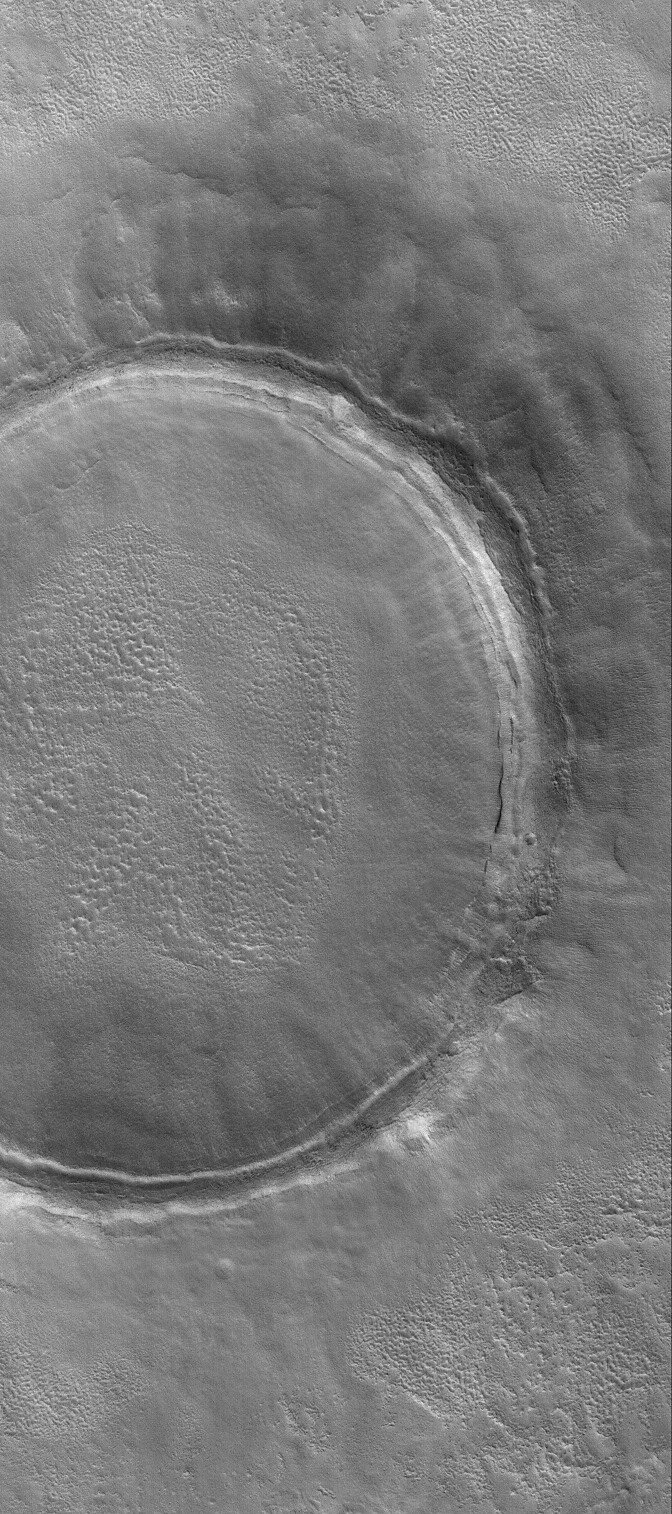

Crater in Utopia

23 March 2004
Craters of the martian northern plains tend to be somewhat shallow because material has filled them in. Their ejecta blankets, too, are often covered by younger materials. This Mars Global Surveyor (MGS) Mars Orbiter Camera (MOC) image shows an example–a crater in Utopia Planitia near 43.7°N, 227.3°W. Erosion has roughened some of the surfaces of the material that filled the crater and covered its ejecta deposit. The picture covers an area about 3 km (1.9 mi) across. Sunlight illuminates the scene from the lower left.

Credit: NASA/JPL/Malin Space Science Systems